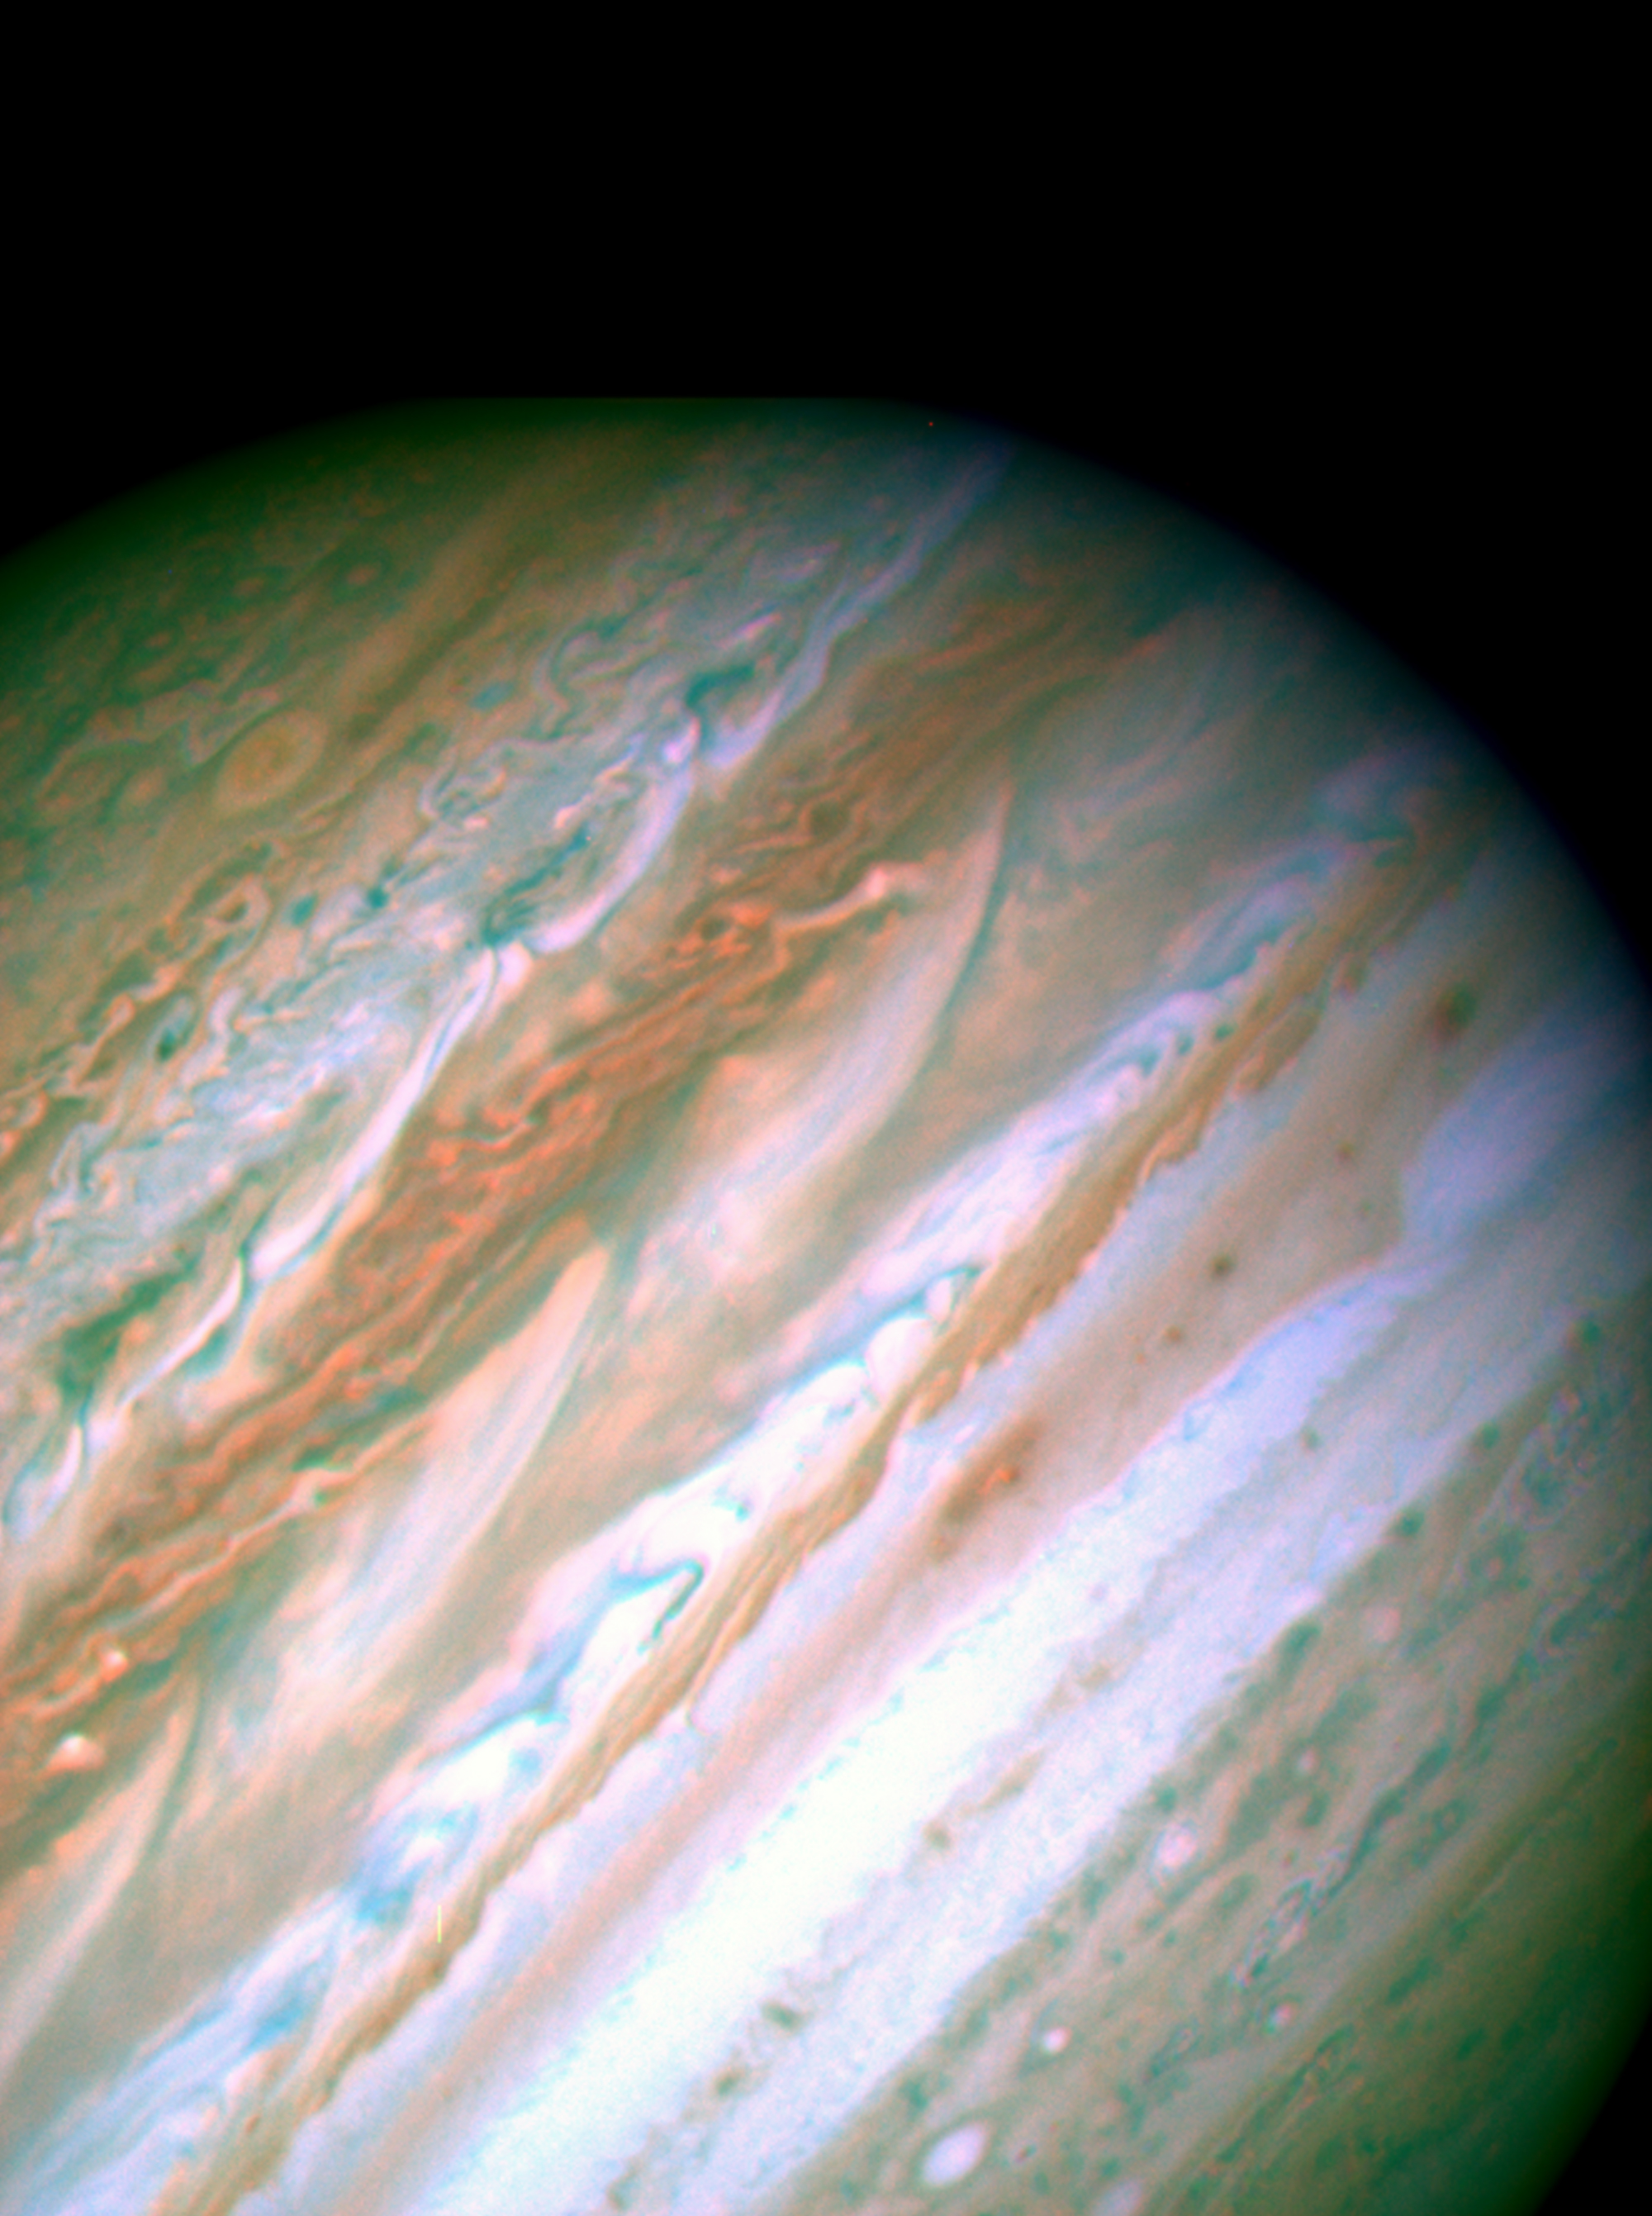

Jupiter Eruptions

high resolution image of
Nature Cover

Detailed analysis of two continent-sized storms that erupted in Jupiter’s atmosphere in March 2007 shows that Jupiter’s internal heat plays a significant role in generating atmospheric disturbances. Understanding these outbreaks could be the key to unlock the mysteries buried in the deep Jovian atmosphere, say astronomers.

This visible-light image is from NASA’s Hubble Space Telescope taken on May 11, 2007. It shows the turbulent pattern generated by the two plumes on the upper left part of Jupiter.

Understanding these phenomena is important for Earth’s meteorology where storms are present everywhere and jet streams dominate the atmospheric circulation. Jupiter is a natural laboratory where atmospheric scientists study the nature and interplay of the intense jets and severe atmospheric phenomena.

According to the analysis, the bright plumes were storm systems triggered in Jupiter’s deep water clouds that moved upward in the atmosphere vigorously and injected a fresh mixture of ammonia ice and water about 20 miles (30 kilometers) above the visible clouds. The storms moved in the peak of a jet stream in Jupiter’s atmosphere at 375 miles per hour (600 kilometers per hour). Models of the disturbance indicate that the jet stream extends deep in the buried atmosphere of Jupiter, more than 60 miles (approximately100 kilometers) below the cloud tops where most sunlight is absorbed.

Credit: NASA/ESA